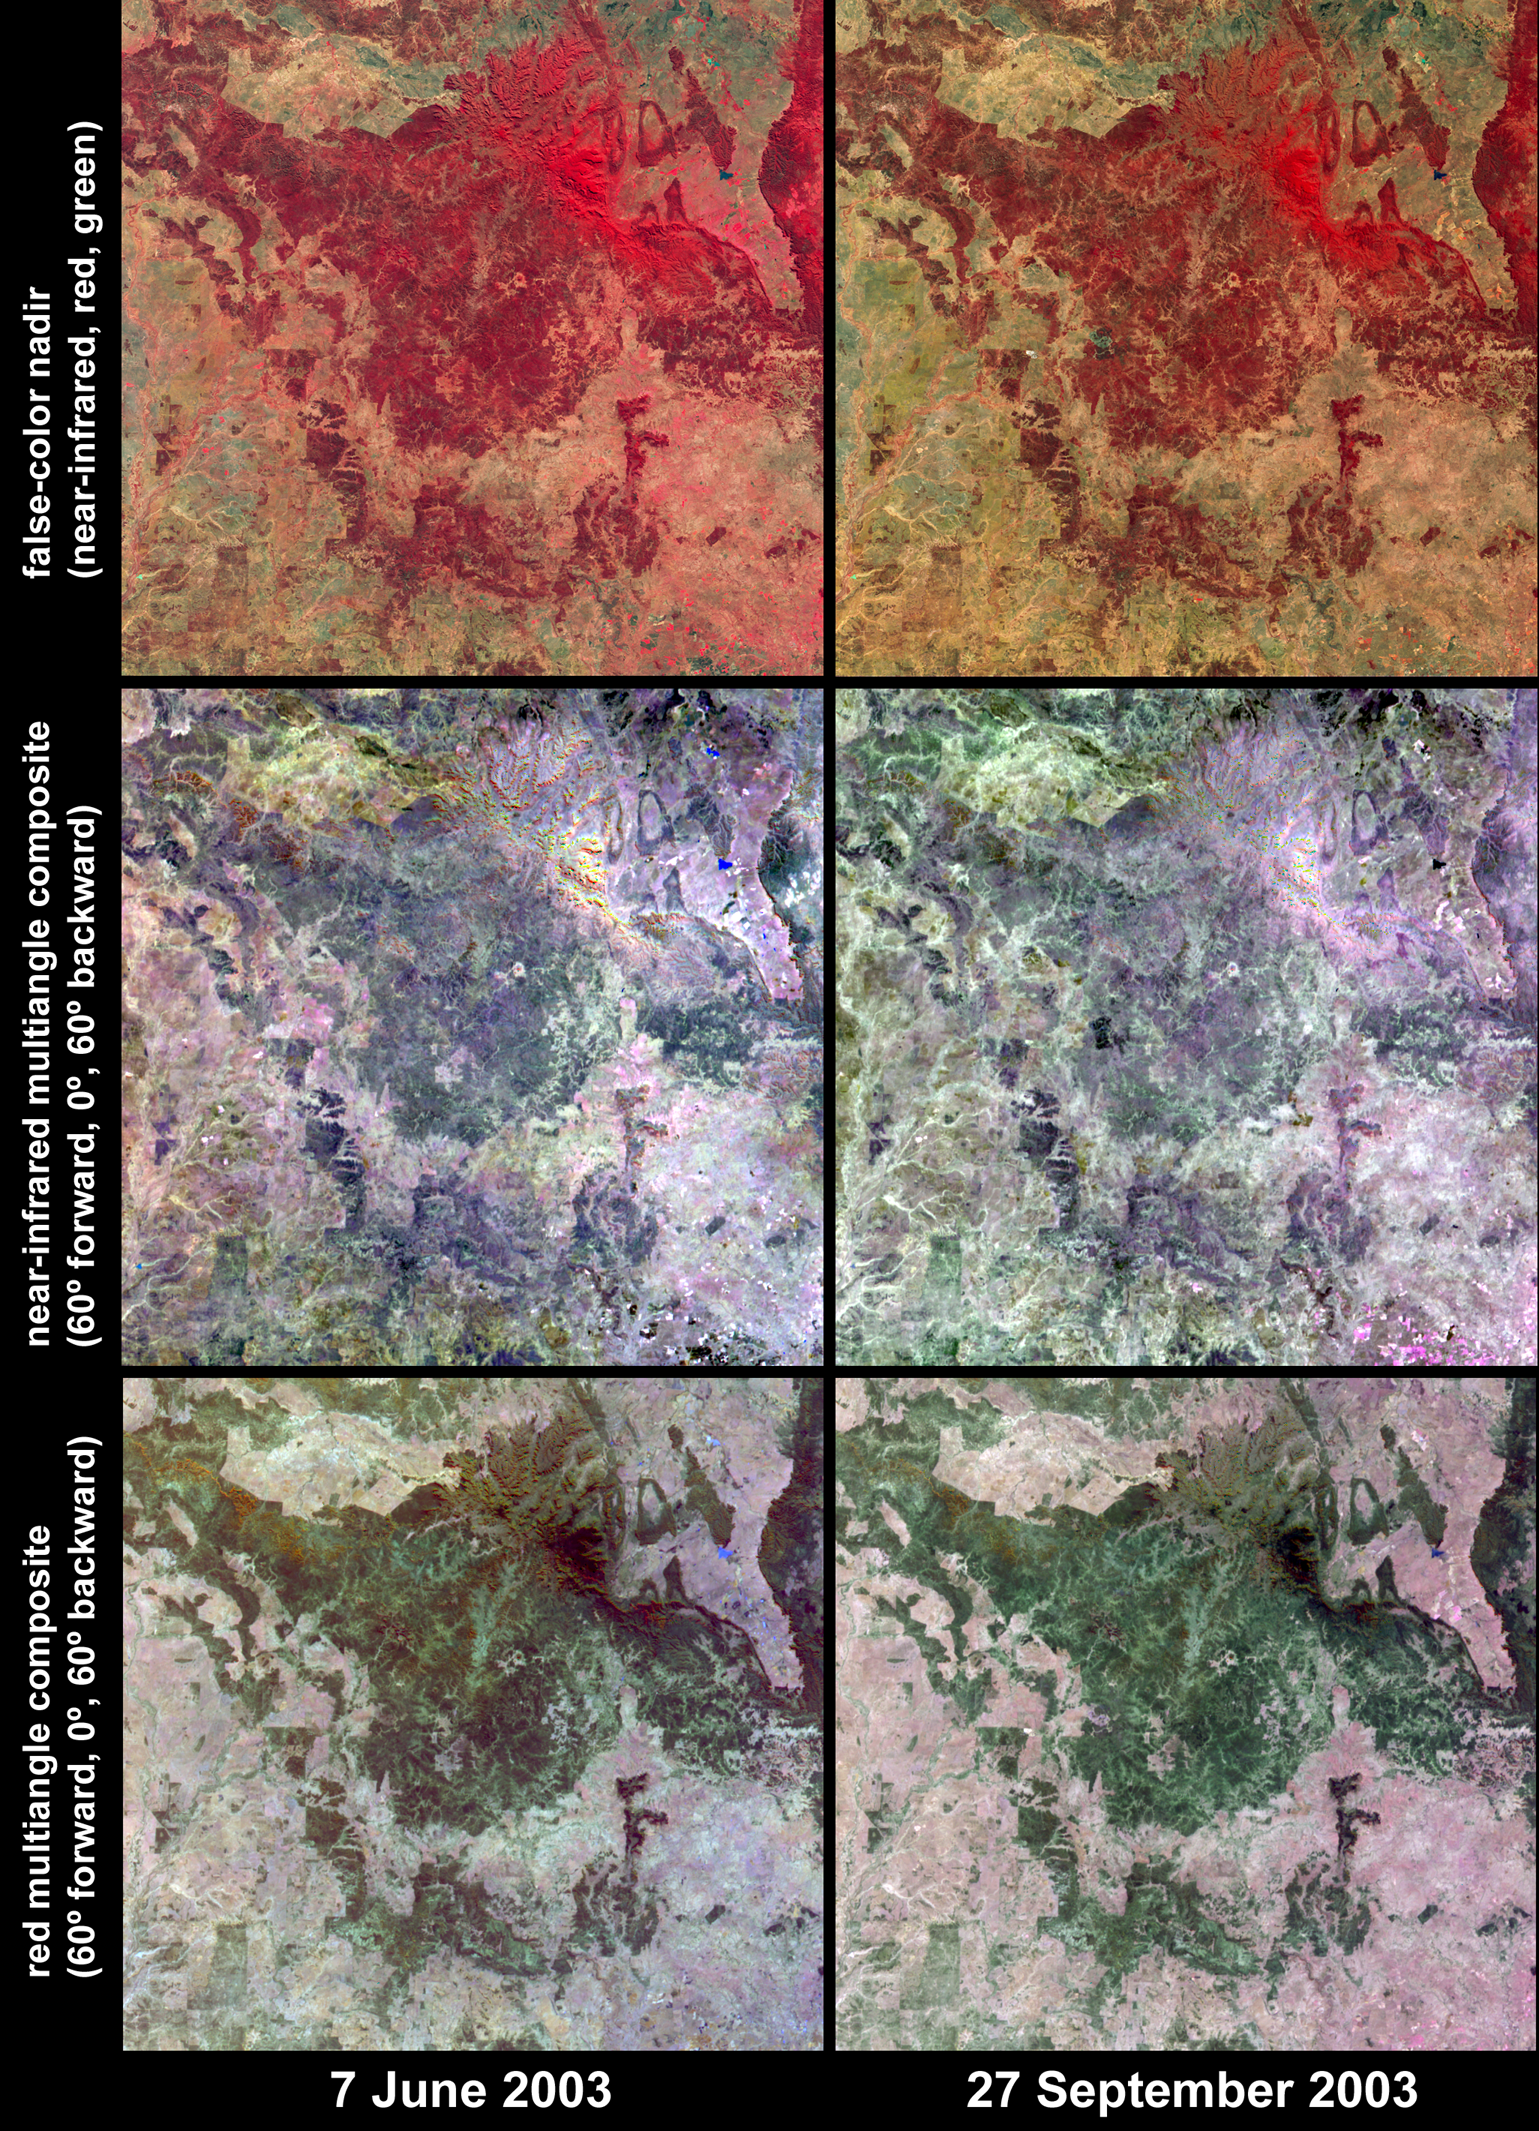

Austral Winter and Spring in Queensland’s Brigalow Belt

A newly-released data product from NASA’s Multi-angle Imaging SpectroRadiometer (MISR) is currently being examined by the Queensland Department of Natural Resources and Mines (DNRM), Australia, with the intent of utilizing multiangle and multispectral information to assess the structural properties of vegetation and improve the mapping and monitoring of forest and woodland areas. The new product consists of “Local Mode” high-resolution image data, which provide 275-meter spatial resolution georectified imagery in all 36 channels (nine cameras x four spectral bands) of the instrument, for selected target areas. This contrasts with the otherwise continual Global Mode data, which provides imagery at 1.1-kilometer resolution in 24 of the 36 channels, and 275-meter resolution in the other 12. Since the beginning of the Terra mission, Local Mode data have been routinely acquired for dozens of targets around the globe, and the software to generate georectified imagery systematically from the data has recently become operational at the NASA Langley Atmospheric Sciences Data Center, where MISR’s standard data products are created.

Surface changes across the Southern Brigalow Belt in central Queensland are illustrated by these six image panels acquired by MISR on June 7 (left) and September 27 (right), 2003, during the austral winter and spring seasons, respectively. This is the region of study for the pilot phase of a project conducted by Queensland’s Statewide Landcover and Trees Study (SLATS). SLATS is using MISR Local Mode data to assess the relationship between multiangular reflectance and structural properties of forests and woodlands across the state.

The top panels display data from the near-infrared, red and green spectral bands of MISR’s vertical-viewing (nadir) camera as red, green and blue, respectively, causing highly vegetated areas to appear red. Above image center, the area of the densely vegetated Carnarvon Gorge National Park appears very bright at the near-infrared spectral band. In the lower left, the Warrego River flows southward through grassland areas toward the Murray-Darling river system. In several areas, particularly along the right-hand portion of the images, a reduction in photosynthetic activity for pastures and/or grasslands is indicated between the winter and spring dates due to a dry spring.

The central panels are multi-angular composites in which data from the near-infrared band of MISR’s 60° forward, nadir, and 60° backward viewing cameras are displayed as red, green and blue, respectively. The bottom panels display red-band data in the same configuration from the same cameras. Within the composites, color variations serve as a proxy for changes in angular reflectance, which are in turn influenced by vegetation structure, terrain and soil type, and by the different solar illumination conditions on the two dates. In the near-infrared band composites the Carnarvon Gorge area appears almost uniformly bright because of high transmittance of the leaves at near-infrared wavelengths and relatively low angular variation. This area appears dark in the red multiangle composites due to high absorption at the red band from the relatively uniform, dense tree canopy. In other words, sunlight at near-infrared wavelengths is strongly scattered between the leaf layers of the dense canopies, and the influence of shadows between the tree crowns is less pronounced compared with open woodlands.

The Multi-angle Imaging SpectroRadiometer observes the daylit Earth continuously and every 9 days views the entire globe between 82 degrees north and 82 degrees south latitude. These data products were generated from a portion of the imagery acquired during Terra orbits 18460 and 20091. The panels cover an area of 256 kilometers x 247 kilometers, and utilize data from blocks 110 to 112 within World Reference System-2 path 93.

MISR was built and is managed by NASA’s Jet Propulsion Laboratory, Pasadena, CA, for NASA’s Office of Earth Science, Washington, DC. The Terra satellite is managed by NASA’s Goddard Space Flight Center, Greenbelt, MD. JPL is a division of the California Institute of Technology.

Credit: NASA/GSFC/LaRC/JPL, MISR Team.